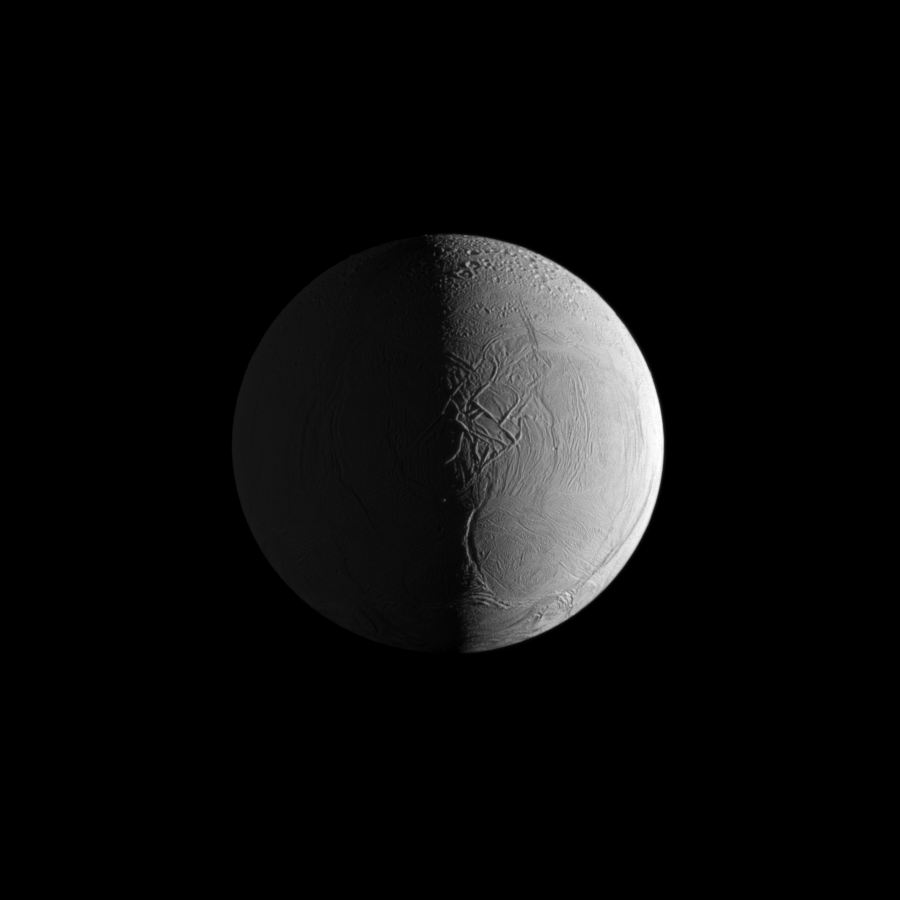

Elephant Skin Enceladus

Two sources of light reveal the dramatic surface of Saturn’s moon Enceladus in this Cassini image in which geologic features give the appearance of the leathery skin of an elephant.

Geologically young terrain in the southern and middle latitudes gives way to older, cratered terrain in the northern latitudes of the moon. See PIA11685 to learn more.

Sunlight illuminates the right of the image, and light reflected off Saturn dimly illuminates the left. This view looks toward the leading hemisphere of Enceladus (504 kilometers, or 313 miles across). North on Enceladus is up.

The image was taken in visible light with the Cassini spacecraft narrow-angle camera on April 7, 2010. The view was obtained at a distance of approximately 198,000 kilometers (123,000 miles) from Enceladus and at a sun-Enceladus-spacecraft, or phase, angle of 92 degrees. Image scale is 1 kilometer (3,300 feet) per pixel.

The Cassini-Huygens mission is a cooperative project of NASA, the European Space Agency and the Italian Space Agency. The Jet Propulsion Laboratory, a division of the California Institute of Technology in Pasadena, manages the mission for NASA’s Science Mission Directorate, Washington, D.C. The Cassini orbiter and its two onboard cameras were designed, developed and assembled at JPL. The imaging operations center is based at the Space Science Institute in Boulder, Colo.

Credit: NASA/JPL/Space Science Institute